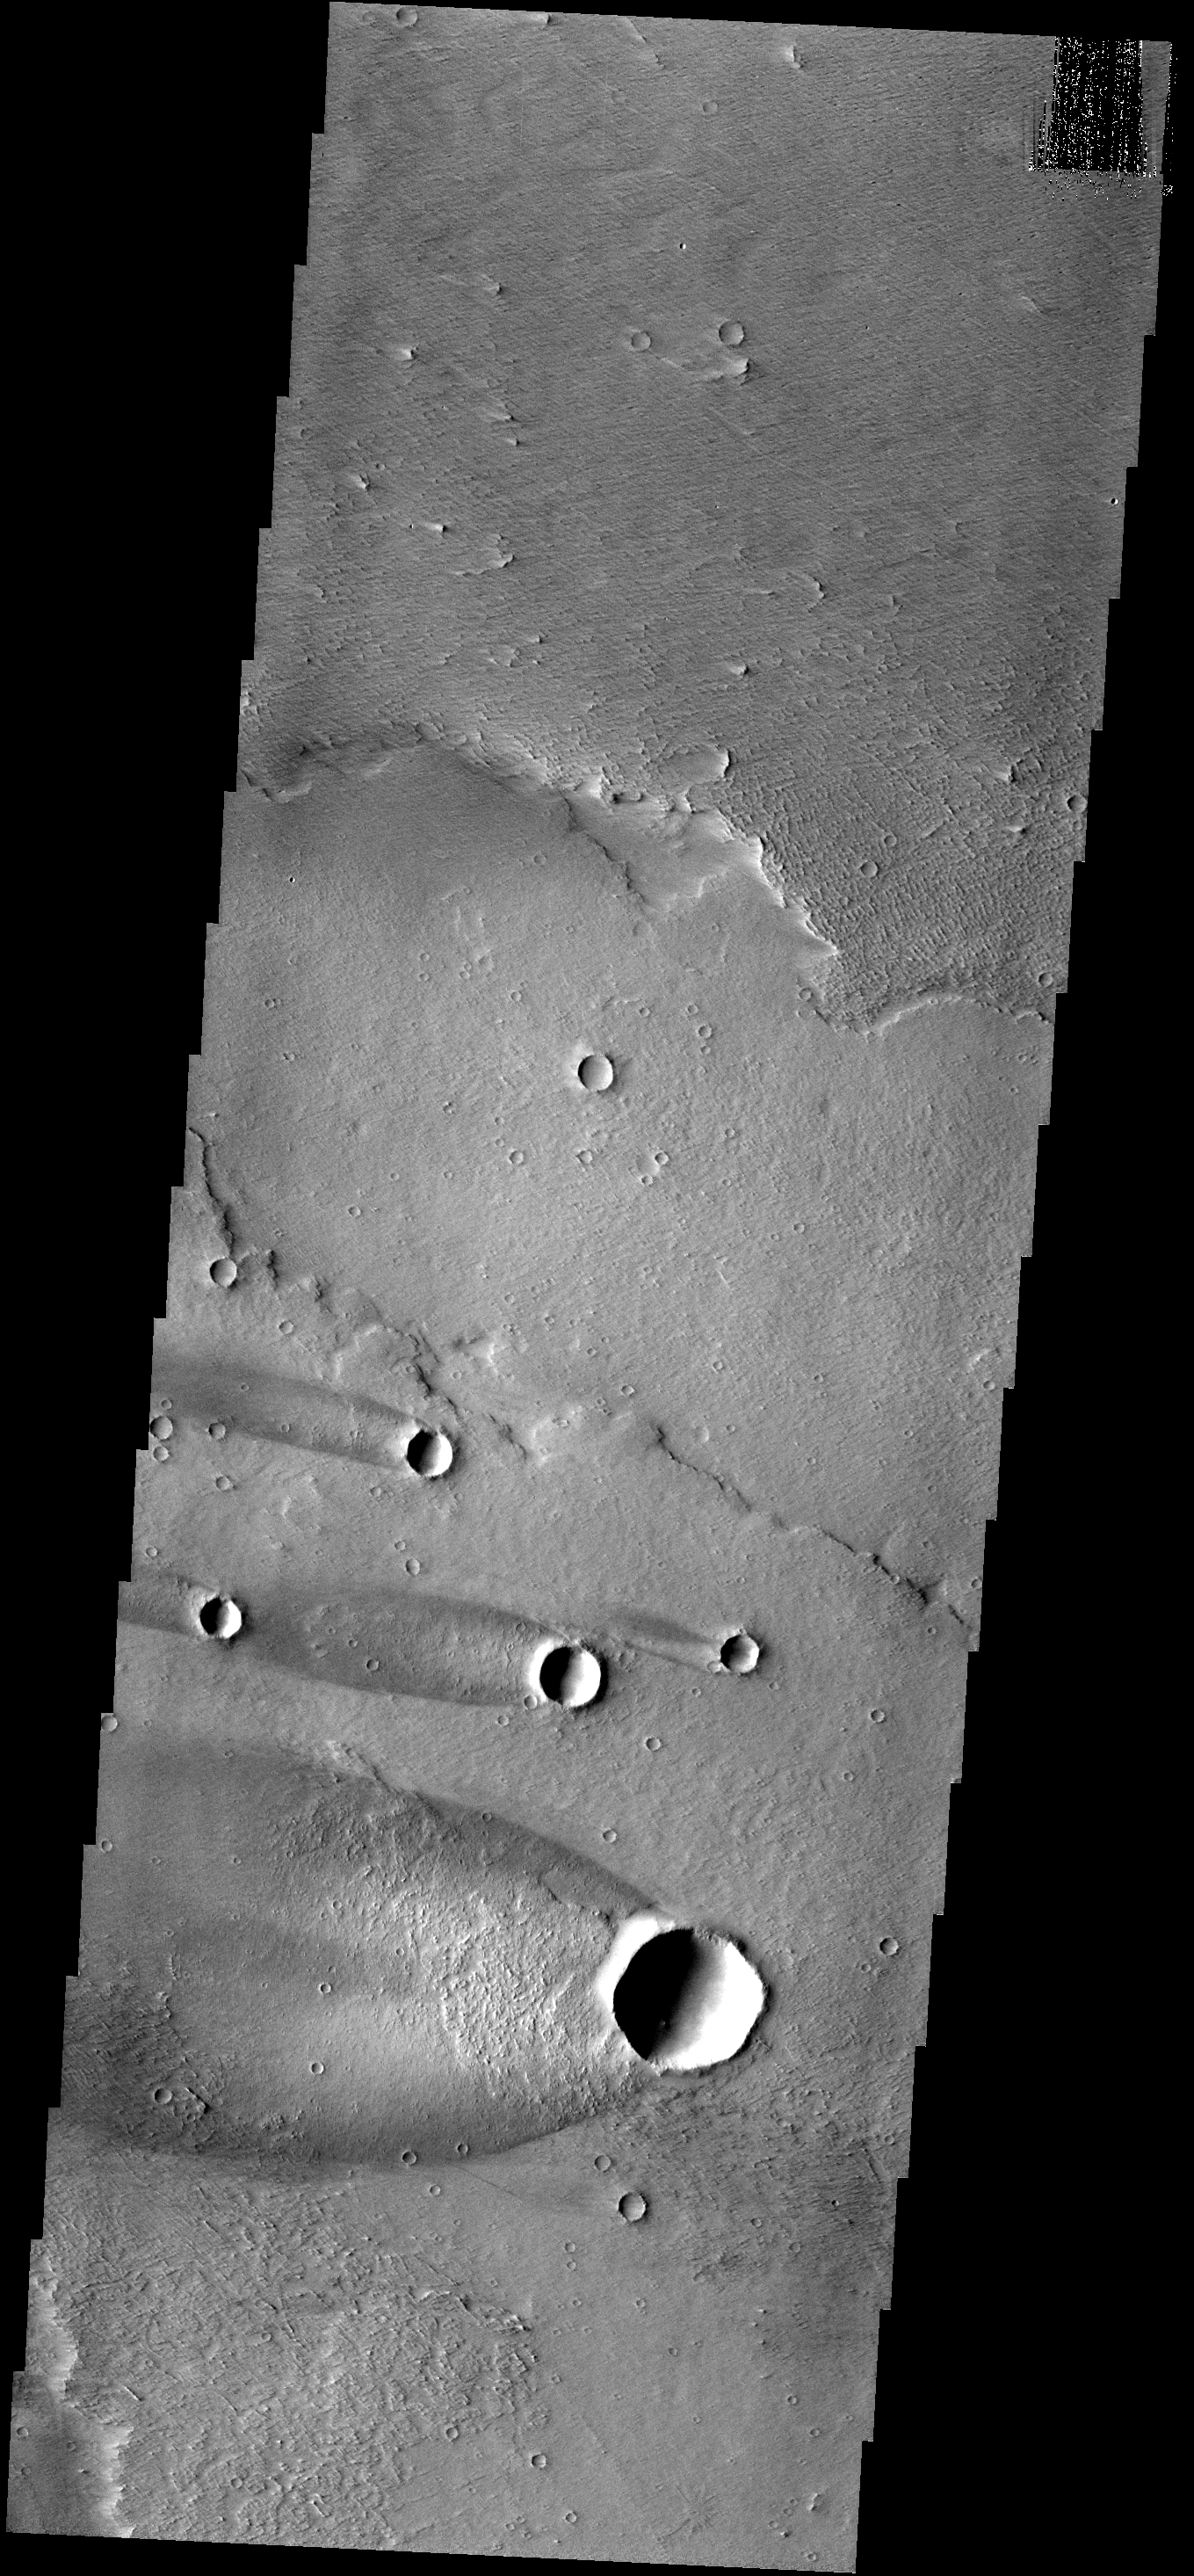

Windstreaks

This group of windstreaks is located on lava flows west of Arsia Mons.

Image information: VIS instrument. Latitude -11.0N, Longitude 219.5E. 18 meter/pixel resolution.

Please see the THEMIS Data Citation Note for details on crediting THEMIS images.

Note: this THEMIS visual image has not been radiometrically nor geometrically calibrated for this preliminary release. An empirical correction has been performed to remove instrumental effects. A linear shift has been applied in the cross-track and down-track direction to approximate spacecraft and planetary motion. Fully calibrated and geometrically projected images will be released through the Planetary Data System in accordance with Project policies at a later time.

NASA’s Jet Propulsion Laboratory manages the 2001 Mars Odyssey mission for NASA’s Office of Space Science, Washington, D.C. The Thermal Emission Imaging System (THEMIS) was developed by Arizona State University, Tempe, in collaboration with Raytheon Santa Barbara Remote Sensing. The THEMIS investigation is led by Dr. Philip Christensen at Arizona State University. Lockheed Martin Astronautics, Denver, is the prime contractor for the Odyssey project, and developed and built the orbiter. Mission operations are conducted jointly from Lockheed Martin and from JPL, a division of the California Institute of Technology in Pasadena.

Credit: NASA/JPL/ASU